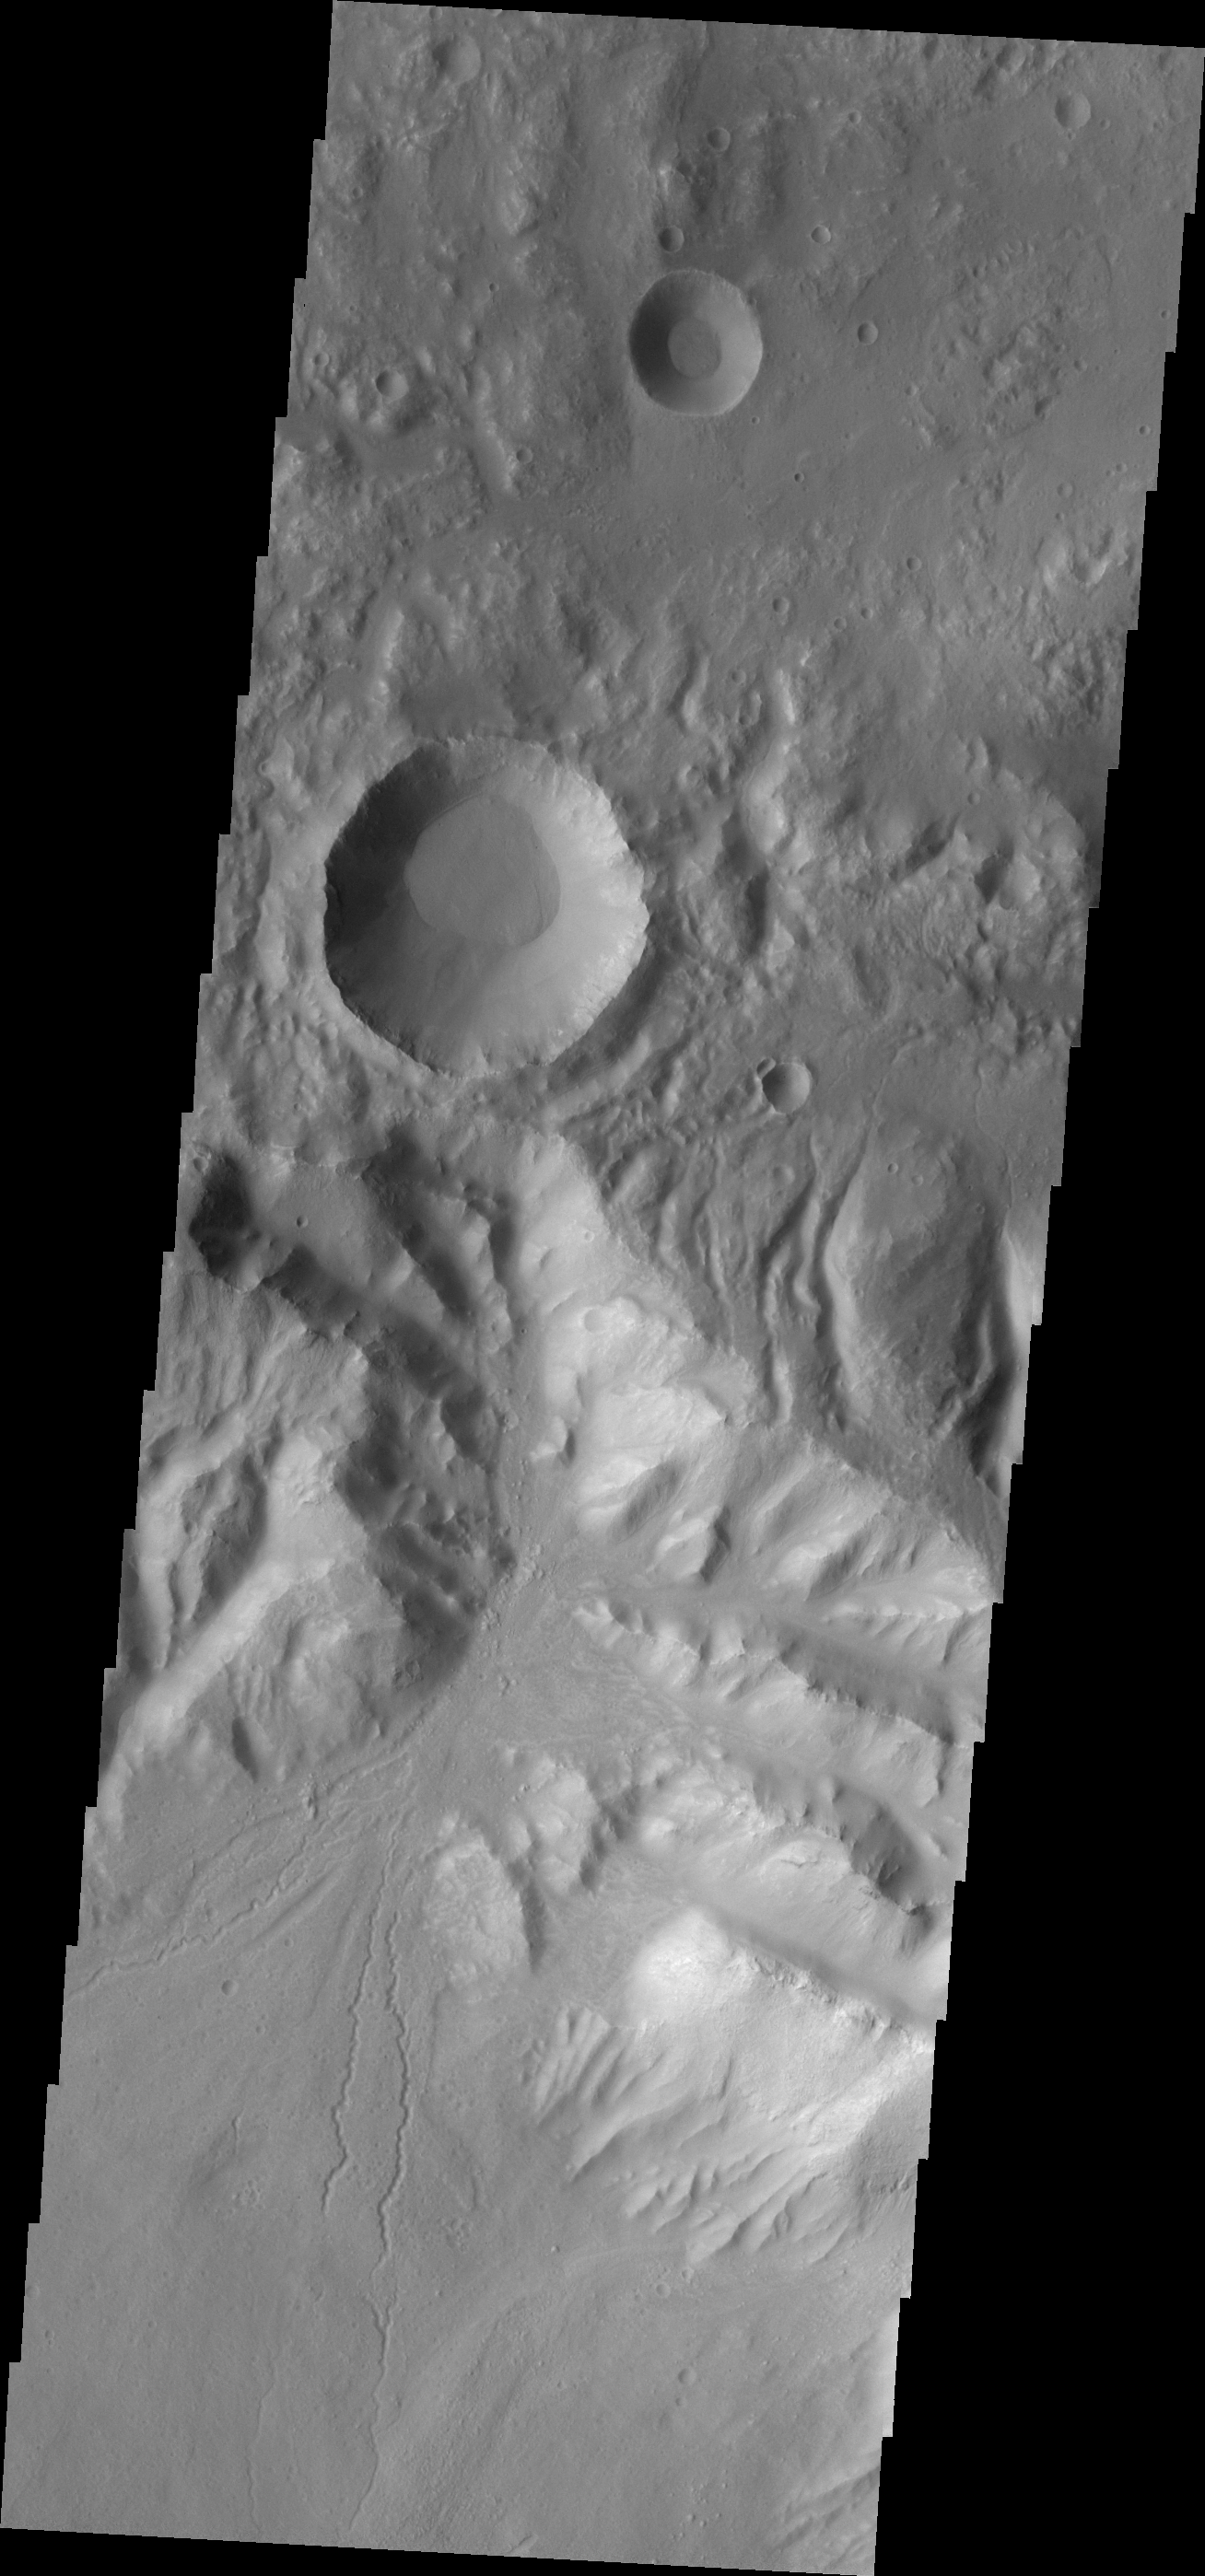

Channels

Located near Hellas Basin, this crater contains fine scale channels that originate on the rim and appear to have created an alluvial fan. This type of channeled feature is common in the desert southwest of the US.

Image information: VIS instrument. Latitude -28.3N, Longitude 84.6E. 17 meter/pixel resolution.

Please see the THEMIS Data Citation Note for details on crediting THEMIS images.

Note: this THEMIS visual image has not been radiometrically nor geometrically calibrated for this preliminary release. An empirical correction has been performed to remove instrumental effects. A linear shift has been applied in the cross-track and down-track direction to approximate spacecraft and planetary motion. Fully calibrated and geometrically projected images will be released through the Planetary Data System in accordance with Project policies at a later time.

NASA’s Jet Propulsion Laboratory manages the 2001 Mars Odyssey mission for NASA’s Office of Space Science, Washington, D.C. The Thermal Emission Imaging System (THEMIS) was developed by Arizona State University, Tempe, in collaboration with Raytheon Santa Barbara Remote Sensing. The THEMIS investigation is led by Dr. Philip Christensen at Arizona State University. Lockheed Martin Astronautics, Denver, is the prime contractor for the Odyssey project, and developed and built the orbiter. Mission operations are conducted jointly from Lockheed Martin and from JPL, a division of the California Institute of Technology in Pasadena.

Credit: NASA/JPL/ASU